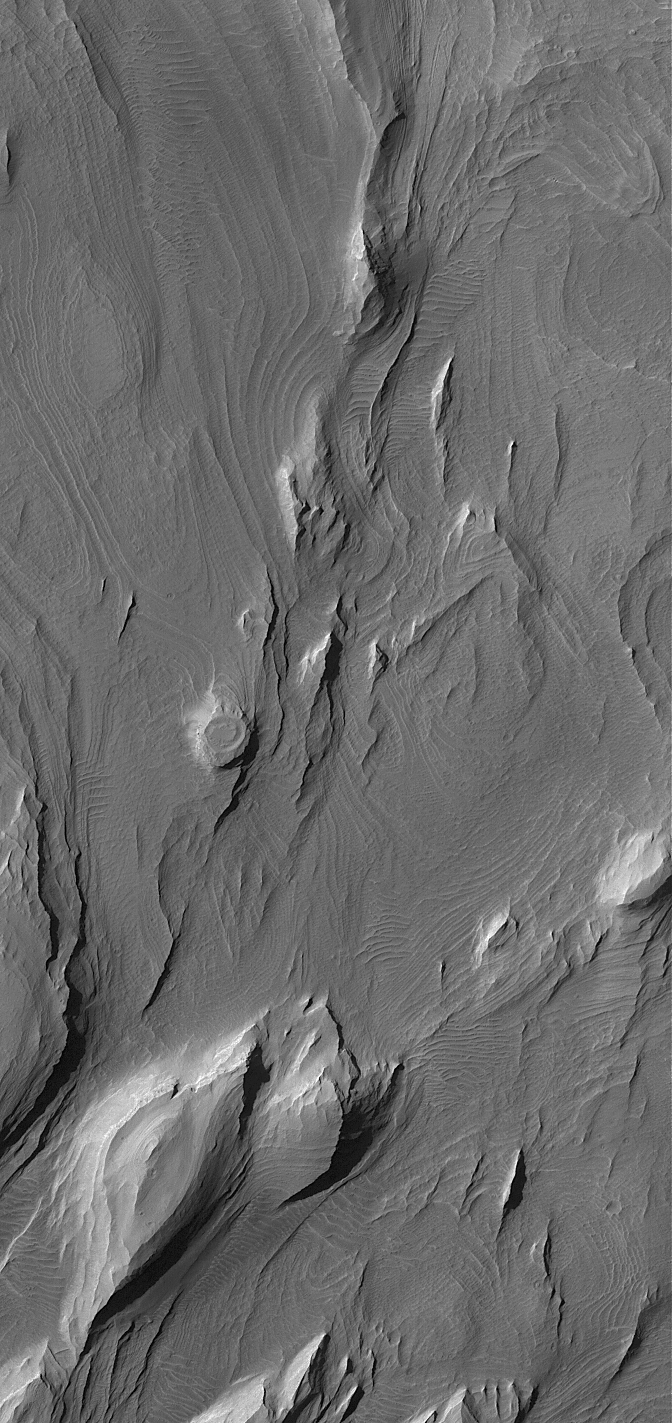

Layers in Candor

16 January 2004
This Mars Global Surveyor (MGS) Mars Orbiter Camera (MOC) image shows layered rocks–in some areas eroded by wind to form yardangs–in eastern Candor Chasma, one of the troughs of the Valles Marineris system. The circular feature near the center of the image is a filled and partially-exhumed impact crater. The image covers an area about 3 km (1.9 mi) wide and is illuminated by sunlight from the upper left. These features are located near 8.1°S, 66.9°W.

Credit: NASA/JPL/Malin Space Science Systems